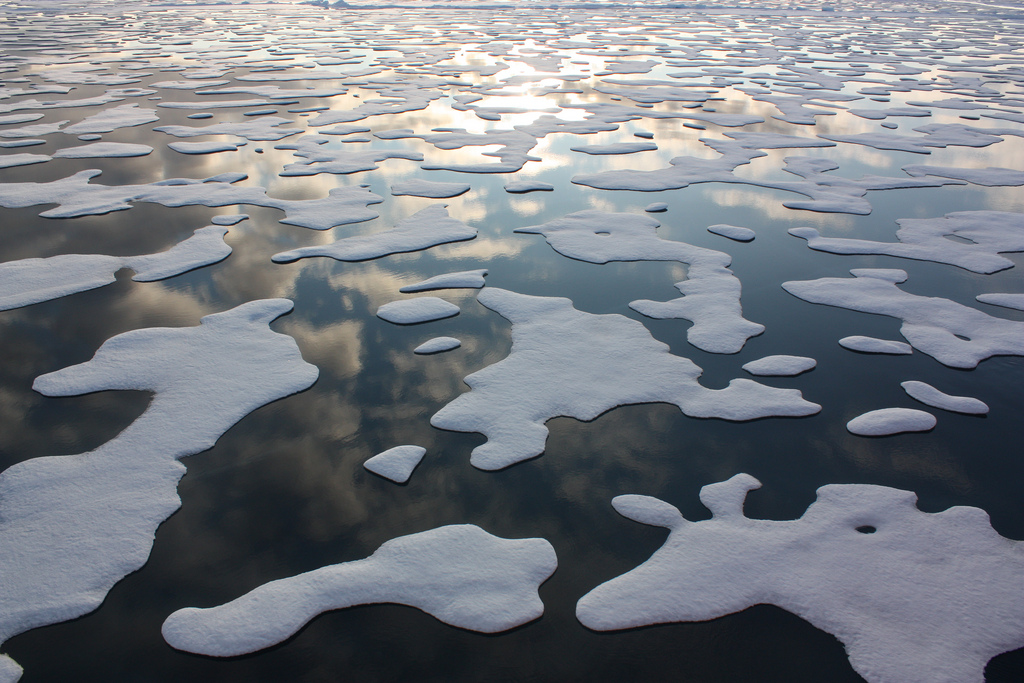

Sea Ice Patterns

On July 20, the U.S. Coast Guard Cutter Healy steamed south in the Arctic Ocean toward the edge of the sea ice. The ICESCAPE mission, or "Impacts of Climate on Ecosystems and Chemistry of the Arctic Pacific Environment," is NASA's two-year shipborne investigation to study how changing conditions in the Arctic affect the ocean's chemistry and ecosystems. The bulk of the research takes place in the Beaufort and Chukchi seas in summer 2010 and 2011.

Credit: NASA/Kathryn Hansen For updates on the five-week ICESCAPE voyage, visit the mission blog at: go.usa.gov/WwU